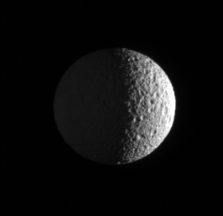

Mimas in View

The Cassini spacecraft zooms in on Mimas, pitted by craters and slightly out-of-round. Cassini images taken during a flyby of Mimas in August 2005 were compiled into a movie showing the moon’s battered surface up close (see PIA07710).

This view shows the Saturn-facing hemisphere of Mimas (397 kilometers, or 247 miles across). North is up and rotated 24 degrees to the left. The moon’s night side is dimly lit by saturnshine, which is sunlight reflected by the planet.

The image was taken in visible light with the Cassini spacecraft narrow-angle camera on Sept. 25, 2006 at a distance of approximately 552,000 kilometers (343,000 miles) from Mimas and at a Sun-Mimas-spacecraft, or phase, angle of 106 degrees. Image scale is 3 kilometers (2 miles) per pixel.

The Cassini-Huygens mission is a cooperative project of NASA, the European Space Agency and the Italian Space Agency. The Jet Propulsion Laboratory, a division of the California Institute of Technology in Pasadena, manages the mission for NASA’s Science Mission Directorate, Washington, D.C. The Cassini orbiter and its two onboard cameras were designed, developed and assembled at JPL. The imaging operations center is based at the Space Science Institute in Boulder, Colo.

Credit: NASA/JPL/Space Science Institute